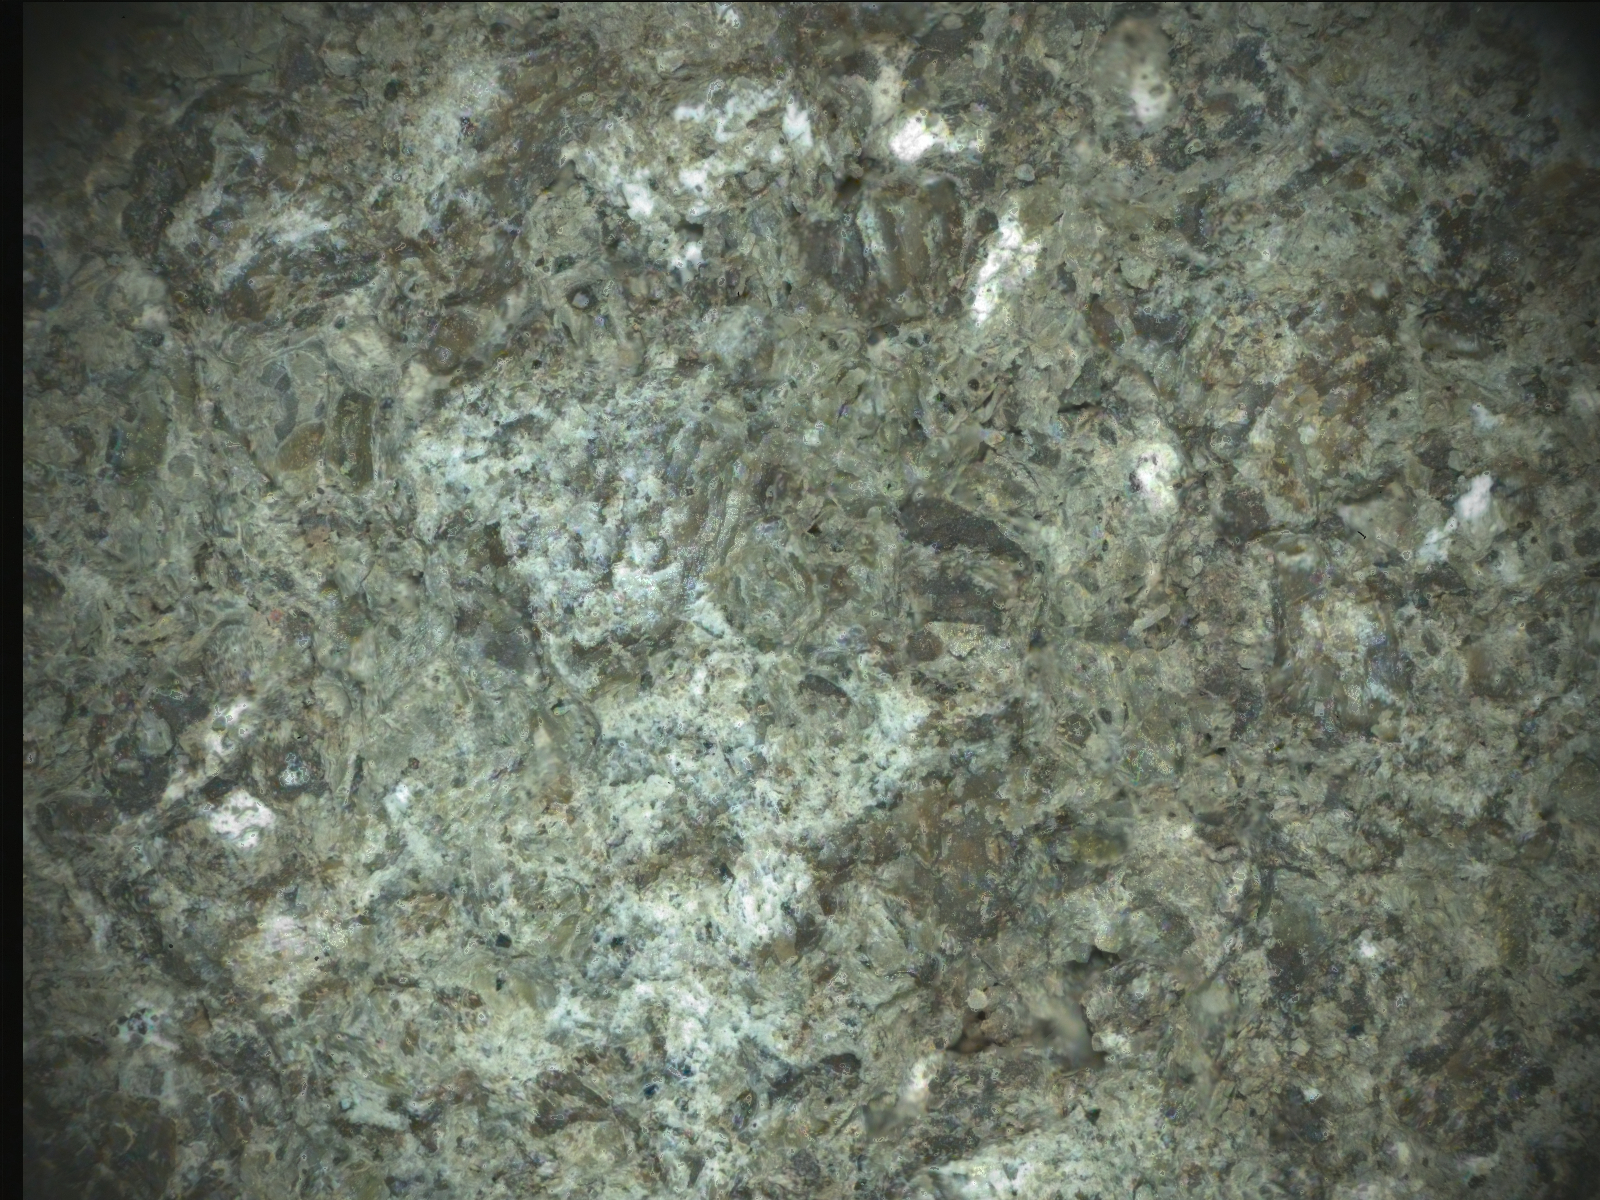

PIXL Instrument on NASA’s Perseverance Studies ‘Bills Bay’

Figure A

Figure B

Figure C

Before collecting a rock sample at a spot nicknamed “Lefroy Bay,” NASA’s Perseverance Mars rover employed an abrasion tool to wear down the rock surface and then used the Planetary Instrument for X-ray Lithochemistry, or PIXL, to study the rock’s internal chemistry. This image is composed of multiple shots of the abrasion patch, dubbed “Bills Bay,” that were taken on Oct. 7 and Oct. 11, 2023, the 935th and 939th Martian days, or sols, of the mission.

The image was taken by PIXL’s camera, the Autofocus and Context Imager, or ACI. Color was added by overlaying data from WATSON (Wide Angle Topographic Sensor for Operations and eNgineering), a pair of cameras that are part of an instrument called Scanning Habitable Environments with Raman & Luminescence for Organics & Chemicals, or SHERLOC.

Figure A is the same image of Bills Bay with a scale bar added.

Figure B is the image of Bills Bay overlaid with PIXL chemical data showing the rock is rich in carbonates and silica, both of which are ideal for recording paleoenvironmental information and preserving signs of ancient life. The purple-colored areas are sand grains made of iron-rich carbonate. The green-colored areas between the sand grains are silica, which acts like cement, holding the sand together as a rock.

Figure C is an image from one of Perseverance’s navigation cameras of the Bills Bay abrasion patch (left) and the Lefroy Bay drill hole surrounded by a mound of drill fines.

On Earth, both silica and carbonates are good at preserving materials left behind by ancient life. Sand grains made of iron-rich carbonate are also mostly found in places on Earth that are good at protecting carbon-based materials known as organics. Organics can be made from both geological and biological sources; the Lefroy Bay sample does not necessarily show signs of ancient microbial life. Samples like Lefroy Bay would have to be brought back to Earth and studied with complex instruments in laboratories for scientists to confirm signs of ancient life, if indeed they are present.

WATSON was built by Malin Space Science Systems (MSSS) in San Diego and is operated jointly by MSSS and NASA’s Jet Propulsion Laboratory.

A key objective for Perseverance’s mission on Mars is astrobiology, including the search for signs of ancient microbial life. The rover will characterize the planet’s geology and past climate, pave the way for human exploration of the Red Planet, and be the first mission to collect and cache Martian rock and regolith (broken rock and dust).

Subsequent NASA missions, in cooperation with ESA (European Space Agency), would send spacecraft to Mars to collect these sealed samples from the surface and return them to Earth for in-depth analysis.

The Mars 2020 Perseverance mission is part of NASA’s Moon to Mars exploration approach, which includes Artemis missions to the Moon that will help prepare for human exploration of the Red Planet.

JPL, which is managed for NASA by Caltech in Pasadena, California, built and manages operations of the Perseverance rover.

Credit: NASA/JPL-Caltech/MSSS